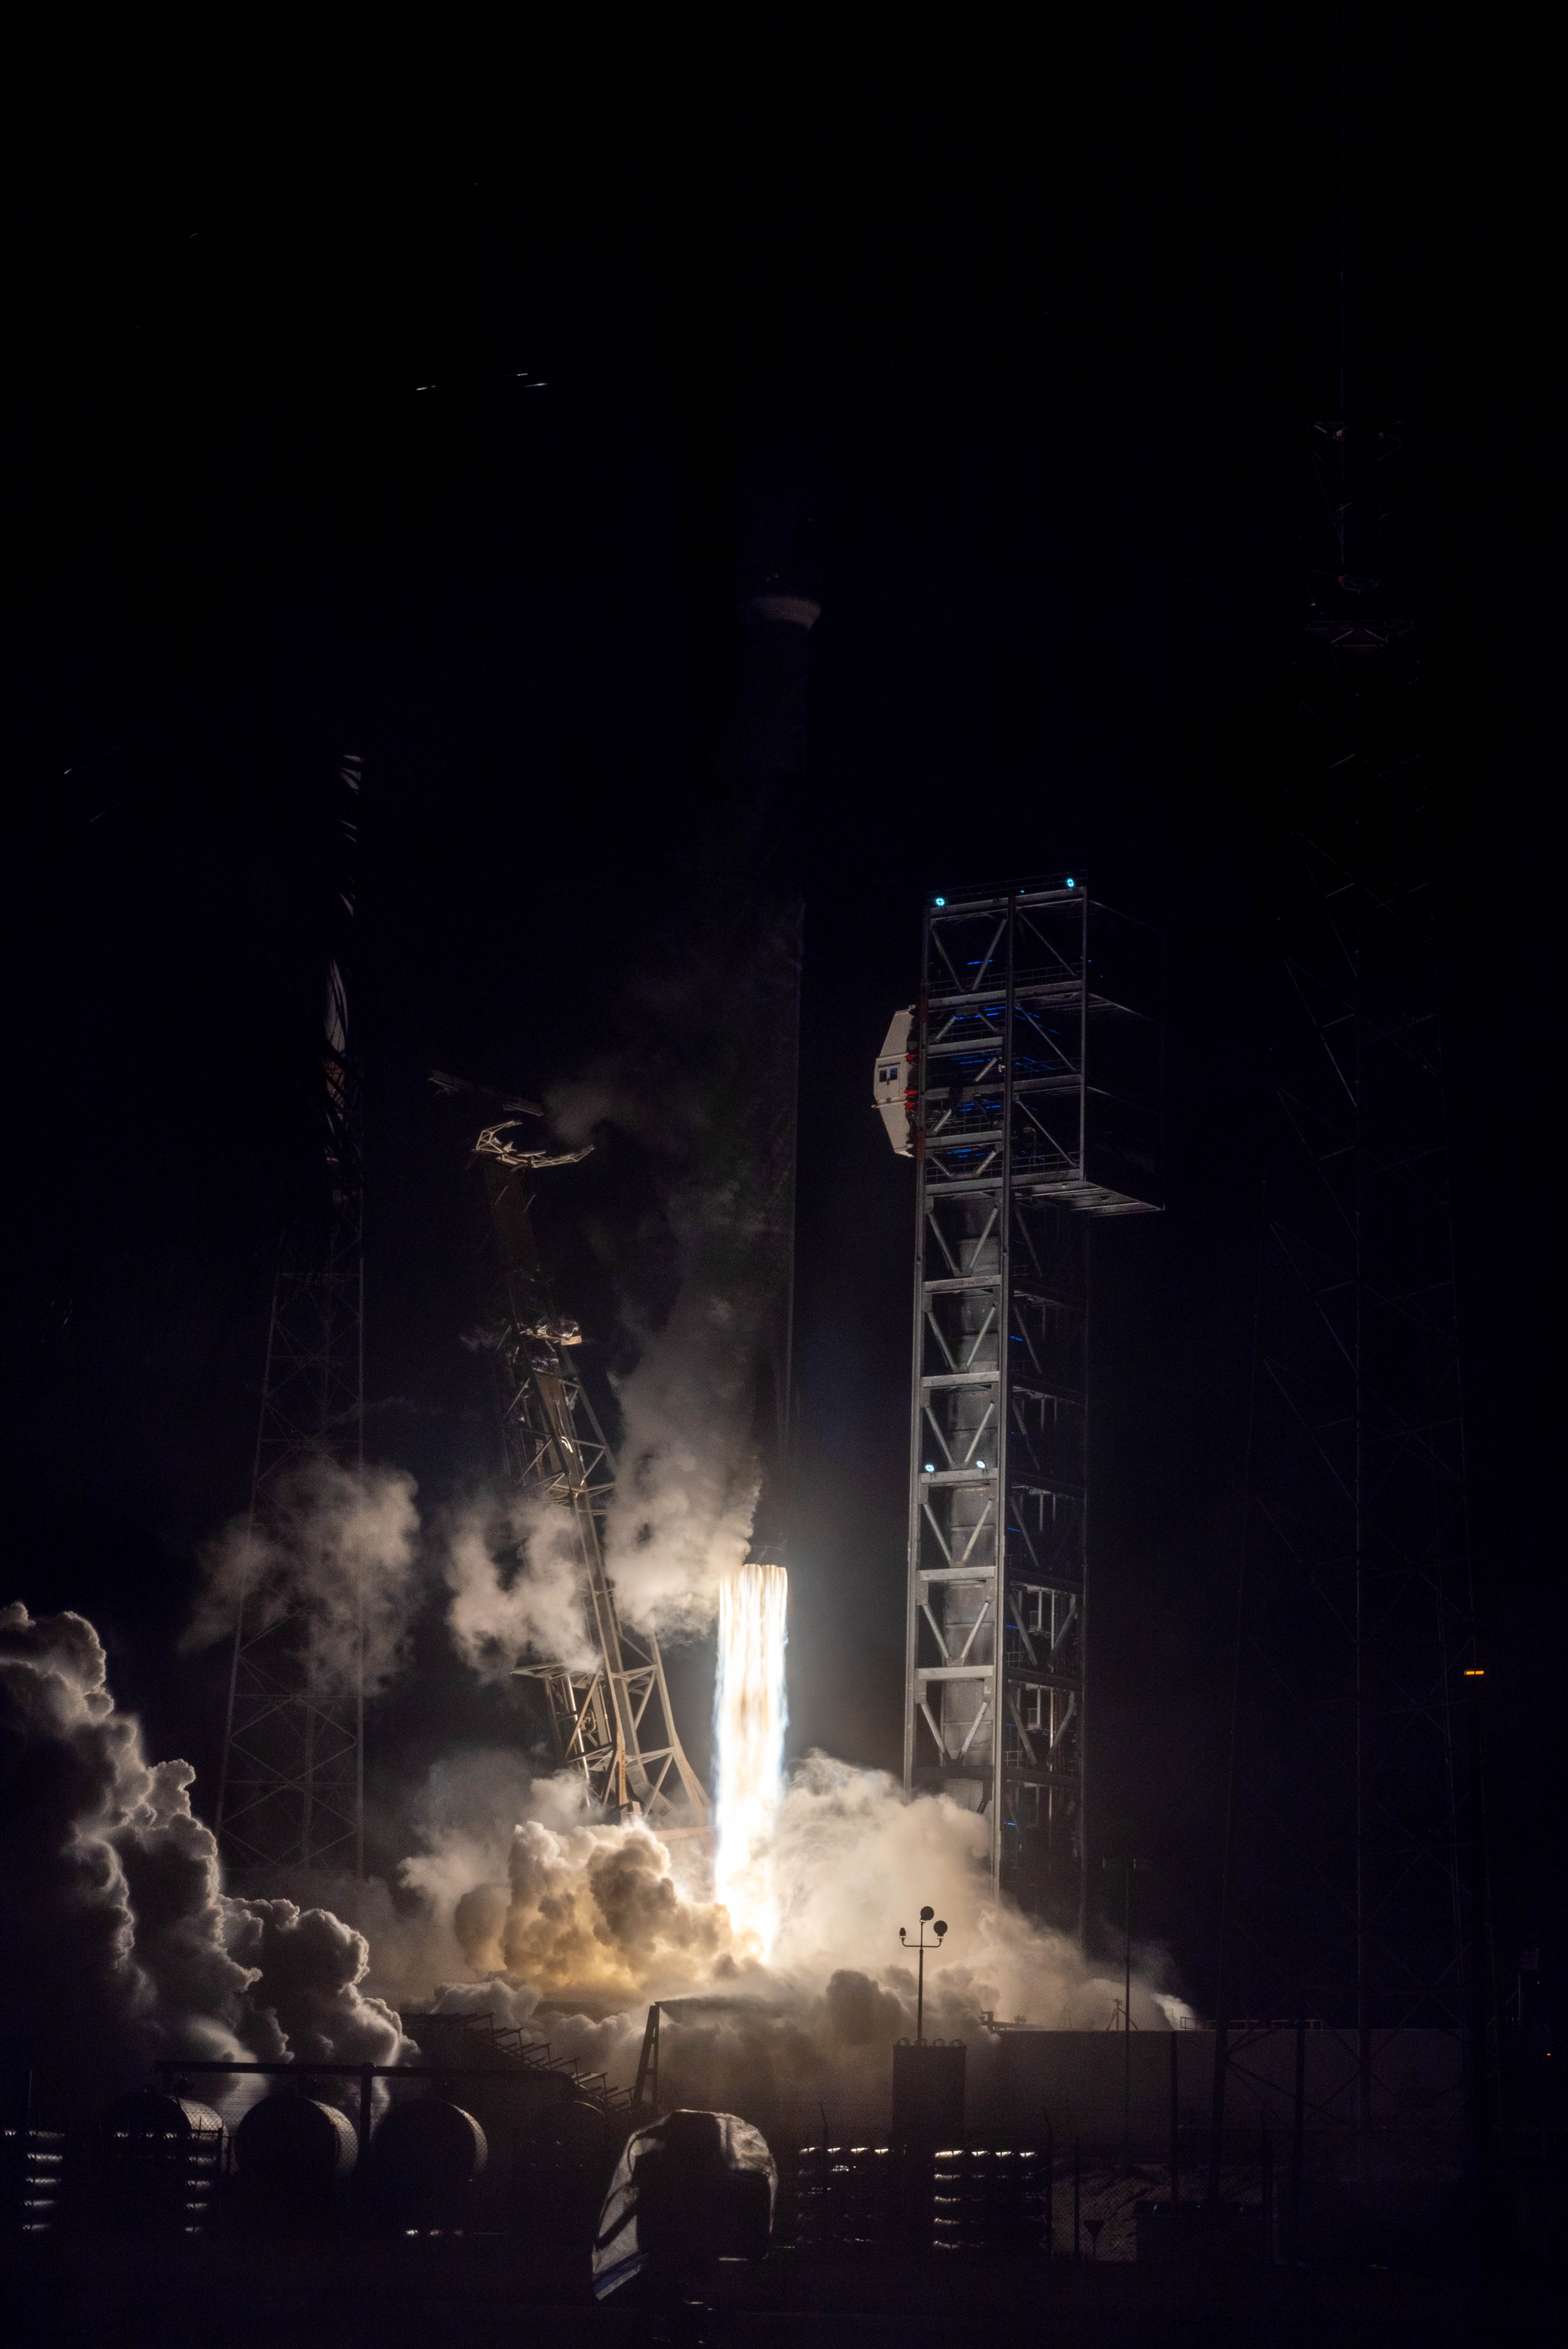

NASA’s PACE (Plankton, Aerosol, Cloud, ocean Ecosystem) spacecraft, atop a SpaceX Falcon 9 rocket, successfully lifts off from Space Launch Complex 40 at Cape Canaveral Space Force Station in Florida at 1:33 a.m. EST Thursday, Feb. 8. PACE is NASA’s newest earth-observing satellite that will help increase our understanding of Earth’s oceans, atmosphere, and climate by delivering hyperspectral observations of microscopic marine organisms called phytoplankton, as well new data on clouds and aerosols.

Credit: NASA / Denny Henry; Desiree Stover; Barbara Lambert; Katie Mellos; and Mike Guinto